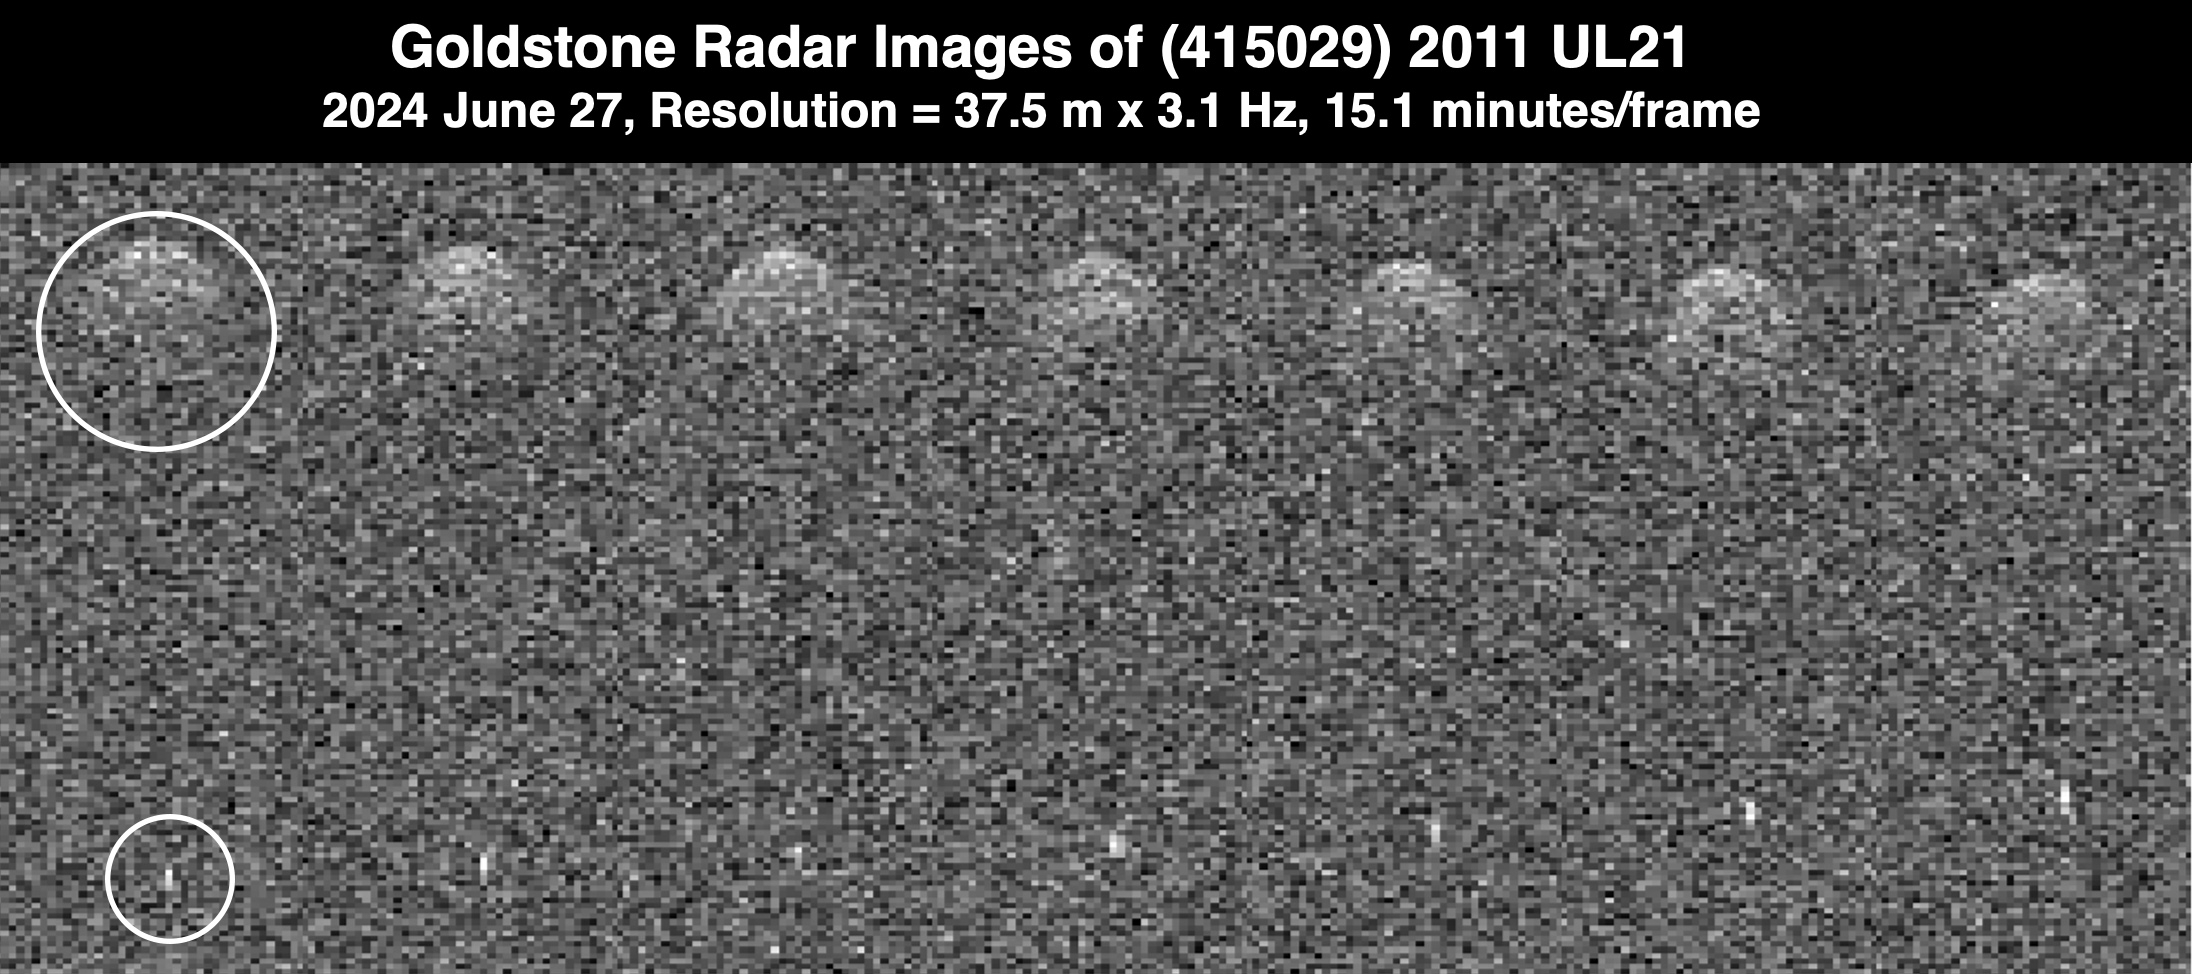

Goldstone Planetary Radar Observes Binary Asteroid 2011 UL21

This series of seven radar observations by the Deep Space Network’s Goldstone Solar System Radar shows the asteroid 2011 UL21 during its close approach with Earth from 4.1 million miles (6.6 million kilometers) away – about 17 times the distance between the Moon and Earth. White circles highlight the main asteroid and its small moon (a bright dot at the bottom of the image).

Passing Earth on June 27, 2024, the asteroid was discovered in 2011 by the NASA-funded Catalina Sky Survey, in Tucson, Arizona. This marked the first time it came close enough to Earth to be imaged by radar. While the nearly mile-wide (1.5-kilometer-wide) object is classified as being potentially hazardous, calculations of its future orbits show that it won’t pose a threat to our planet for the foreseeable future.

In addition to determining the asteroid is roughly spherical, scientists at NASA’s Jet Propulsion Laboratory discovered that it’s a binary system: A smaller asteroid, or moonlet, orbits it from a distance of about 1.9 miles (3 kilometers).

The Goldstone Solar System Radar Group is supported by NASA’s Near-Earth Object Observations Program within the Planetary Defense Coordination Office at the agency’s headquarters in Washington. Managed by NASA’s Jet Propulsion Laboratory, the Deep Space Network receives programmatic oversight from Space Communications and Navigation program office within the Space Operations Mission Directorate, also at NASA Headquarters.

Credit: NASA/JPL-Caltech